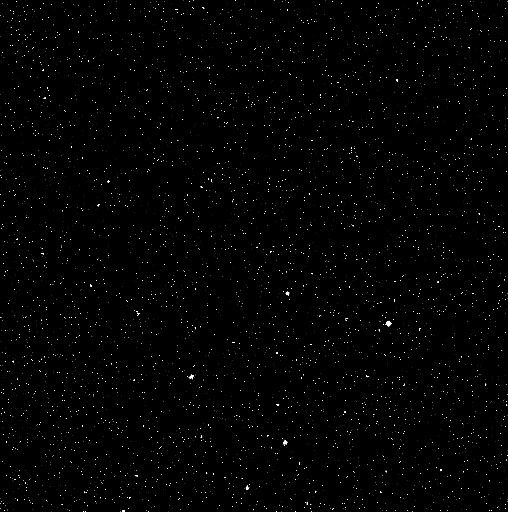

Stars Are Stars

This image is a “star cal” frame collected about a month before MESSENGER’s first flyby of Venus. MESSENGER’s cameras are designed to view the bright surface of Mercury, so a very long exposure time (about 10 seconds) is needed to capture a star field. Nonetheless, the data are useful in refining the camera’s calibration. The bright stars seen here belong to the open cluster known as the Pleiades.

The MESSENGER spacecraft is the first ever to orbit the planet Mercury, and the spacecraft’s seven scientific instruments and radio science investigation are unraveling the history and evolution of the Solar System’s innermost planet. Visit the Why Mercury? section of this website to learn more about the key science questions that the MESSENGER mission is addressing. During the one-year primary mission, MDIS is scheduled to acquire more than 75,000 images in support of MESSENGER’s science goals.

Date acquired: September 26, 2006
Image Mission Elapsed Time (MET): 67753380
Image ID: 2751
Instrument: Narrow Angle Camera (NAC) of the Mercury Dual Imaging System (MDIS)

These images are from MESSENGER, a NASA Discovery mission to conduct the first orbital study of the innermost planet, Mercury. For information regarding the use of images, see the MESSENGER image use policy.

Credit: NASA/Johns Hopkins University Applied Physics Laboratory/Carnegie Institution of Washington